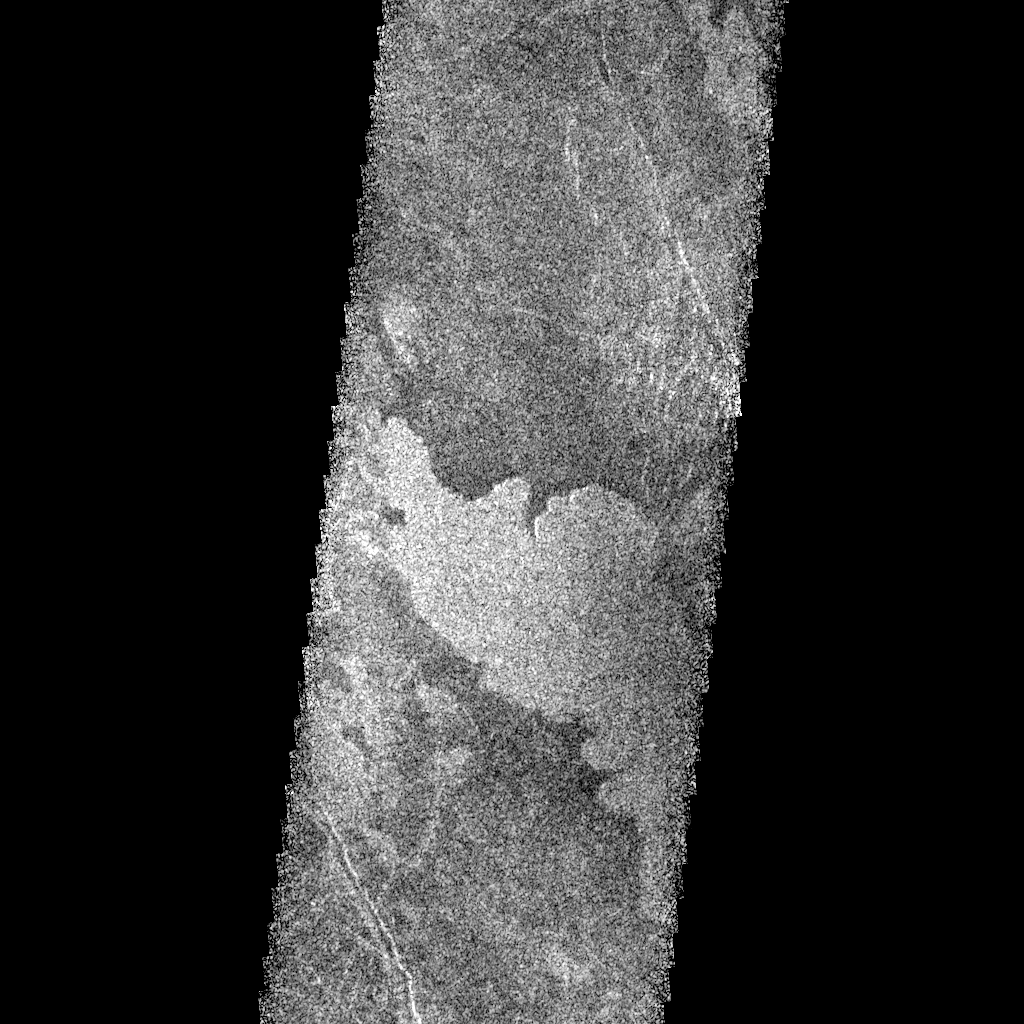

Venus Phoebe Regio

This Magellan radar image is of part of the Phoebe region of Venus. It is a mosaic of parts of revolutions 146 and 147 acquired in the first radar test on Aug. 16, 1990. The area in the image is located at 291 degrees east longitude, 20 degrees south latitude. The image shows an area 30 kilometers (19.6 miles) wide and 76 km (47 miles) long. The image shows a broad, up to 17 km (11 miles) wide, radar bright, lobate lava flow that extends 25 km (15.5 miles) northwest across the image strip. The volcanic flow appears bright in this image because it is rough on a scale of a few centimeters to a few meters (a few inches to a few yards), much like lava flows on Earth that are called by geologists “aa” (ah-ah), a Hawaiian word that probably mimics the sound the ancients uttered while running barefoot over the rough, jagged surface. It is located near the southeast flank of Phoebe Regio and has flowed into local topographic lows. This lava flow has flooded the darker plains and appears to have buried north-south trending lineaments that cut the darker material. No obvious volcanic sources area visible in this image. The flow has a markedly uniform surface texture in contrast to the more mottled texture of adjacent deposits; this suggests it may represent the most recent in a series of eruptions that subsequently have been obscured. To the north and south are northwest trending graben crustal depression, or fault, areas that may belong to the system of fractures associated with Phoebe Regio.

Credit: NASA/JPL